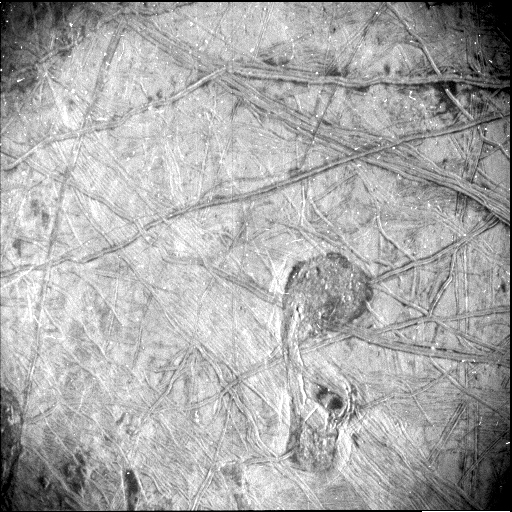

Juno’s Star Camera Sees Europa Close-Up

Taken by NASA’s Juno spacecraft, this black-and-white photo of the surface of Jupiter’s icy moon Europa reveals a curious feature – shaped somewhat like the musical symbol for a quarter note – surrounded by a vast network of linear ridges and dark blotches. It was obtained by Juno’s Stellar Reference Unit (SRU) during the spacecraft’s Sept. 29, 2022, flyby of Europa.

The image shows a region crisscrossed with a network of fine grooves and sets of complicated double ridges (pairs of long parallel lines indicating elevated features in the ice). In the upper right corner are dark stains possibly linked to seepage or the bubbling up of liquid from beneath the ice. Just below center and to the right is the surface feature that takes a form like a musical quarter note. The feature measures 42 miles (67 kilometers) north-south and 23 miles (37 kilometers) east-west. The white dots in the image are signatures of penetrating high energy particles from the severe radiation environment around the moon.

The image was taken at a distance of about 256 miles (412 kilometers) over the darkened hemisphere of Europa. It covers about 93 miles (150 kilometers) by 125 miles (200 kilometers) of the moon’s surface.

The SRU is designed to provide images of starfields used for attitude determination. The camera, designed for low-light conditions, has proved itself a valuable science tool, discovering shallow lightning in Jupiter’s atmosphere, imaging Jupiter’s enigmatic ring system, and now providing a glimpse of Europa’s most fascinating geologic formations.

Credit: NASA/JPL-Caltech/SwRI